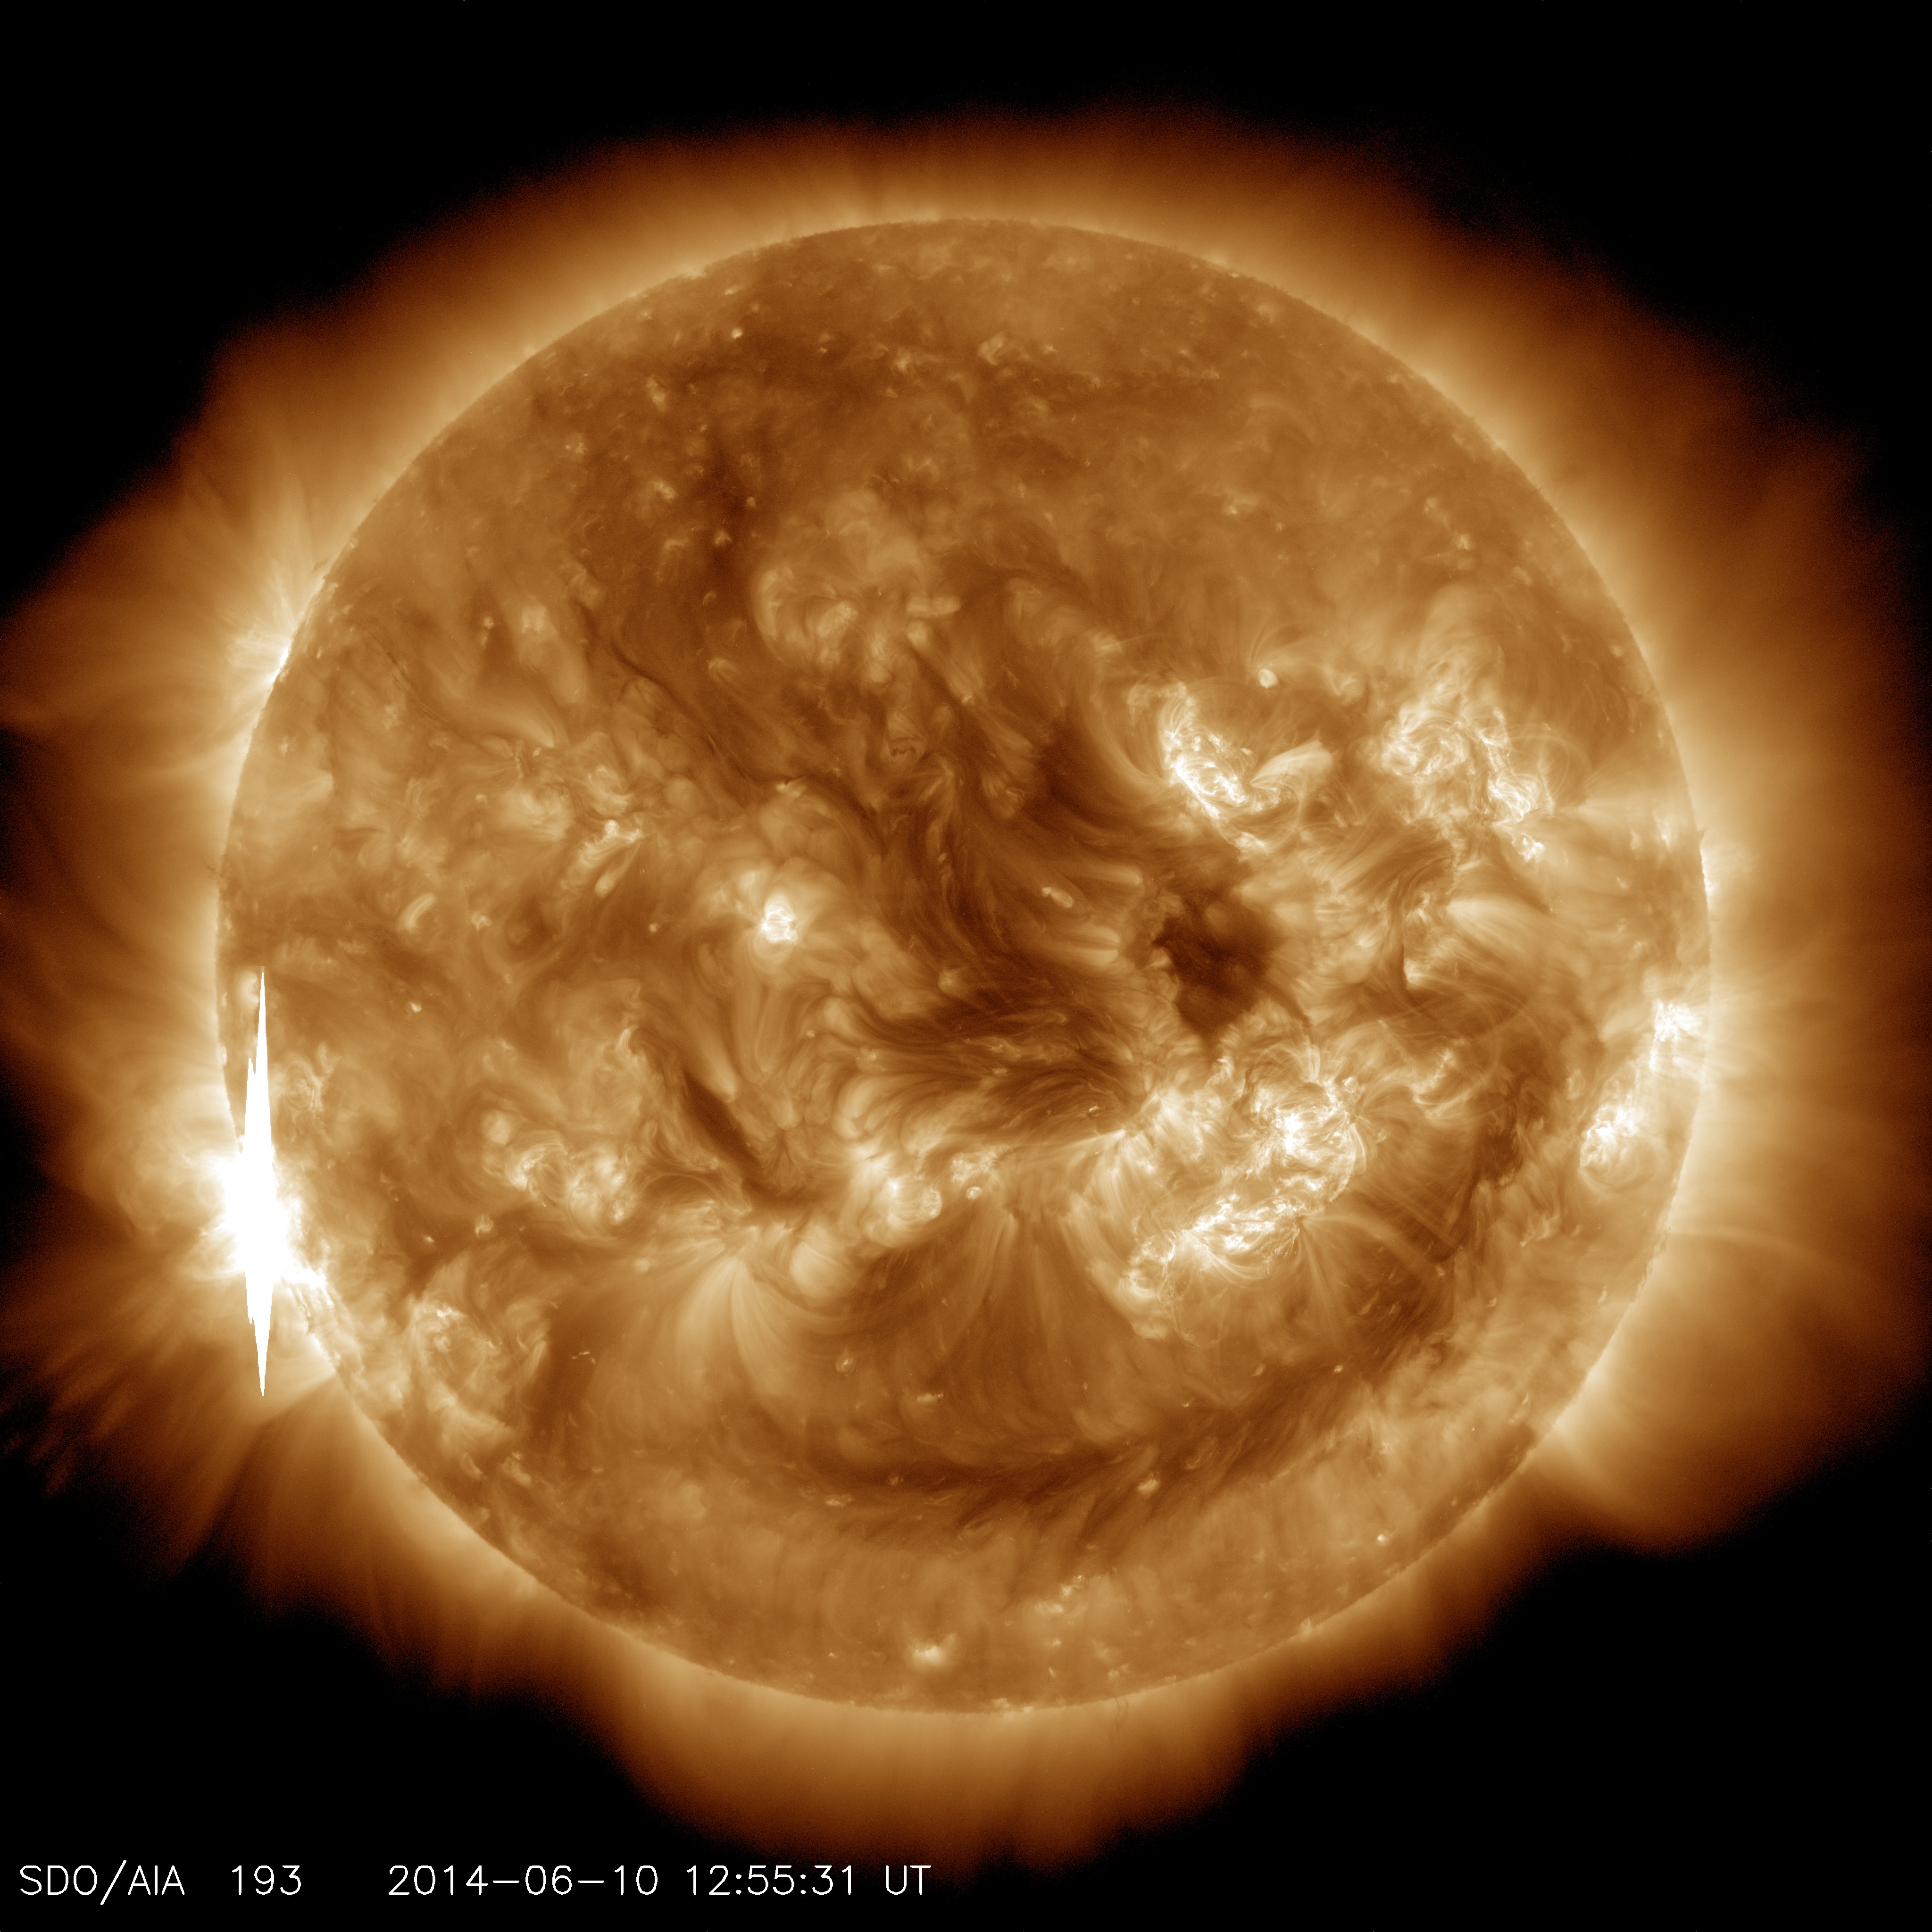

NASA's SDO Sees Solar Flares

A second X-class flare of June 10, 2014, appears as a bright flash on the left side of this image from NASA’s Solar Dynamics Observatory. This image shows light in the 193-angstrom wavelength, which is typically colorized in yellow. It was captured at 8:55 a.m EDT, just after the flare peaked.

Credit: NASA/SDO